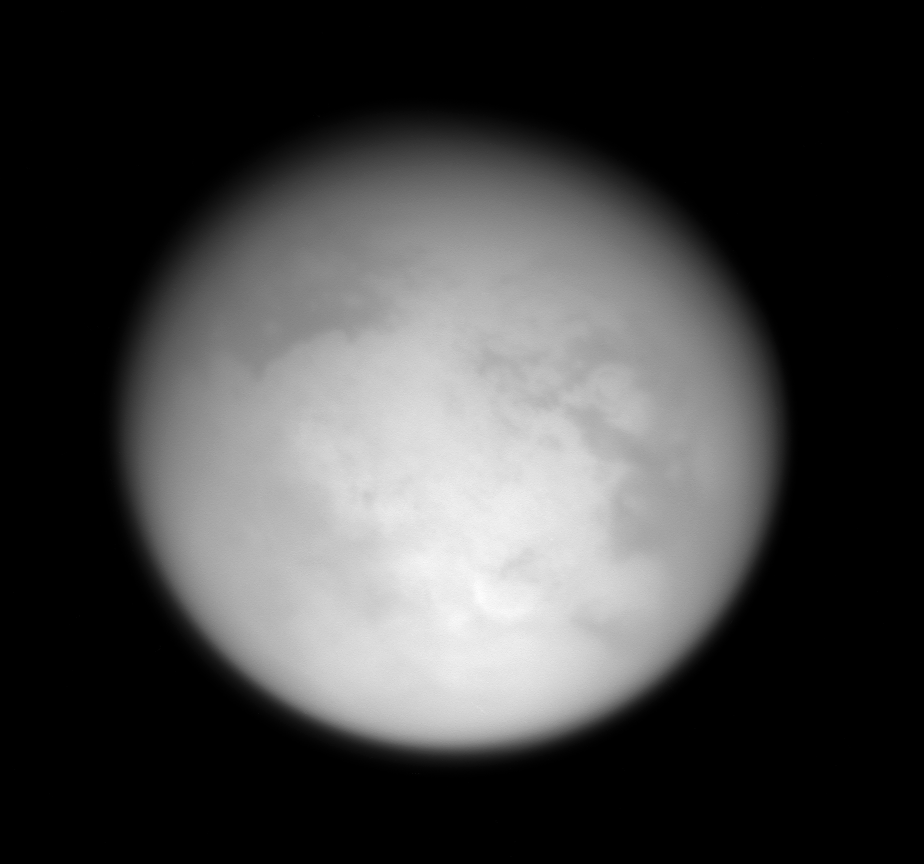

Close Titan Flyby 3, Image #2

This image was taken during Cassini’s third close approach to Titan on Feb. 15, 2005.

The image was taken with the Cassini spacecraft narrow angle camera, through a filter sensitive to wavelengths of polarized infrared light, centered at 938 nanometers.

The Cassini-Huygens mission is a cooperative project of NASA, the European Space Agency and the Italian Space Agency. The Jet Propulsion Laboratory, a division of the California Institute of Technology in Pasadena, manages the mission for NASA’s Science Mission Directorate, Washington, D.C. The Cassini orbiter and its two onboard cameras were designed, developed and assembled at JPL. The imaging team is based at the Space Science Institute, Boulder, Colo.

Credit: NASA/JPL/Space Science Institute